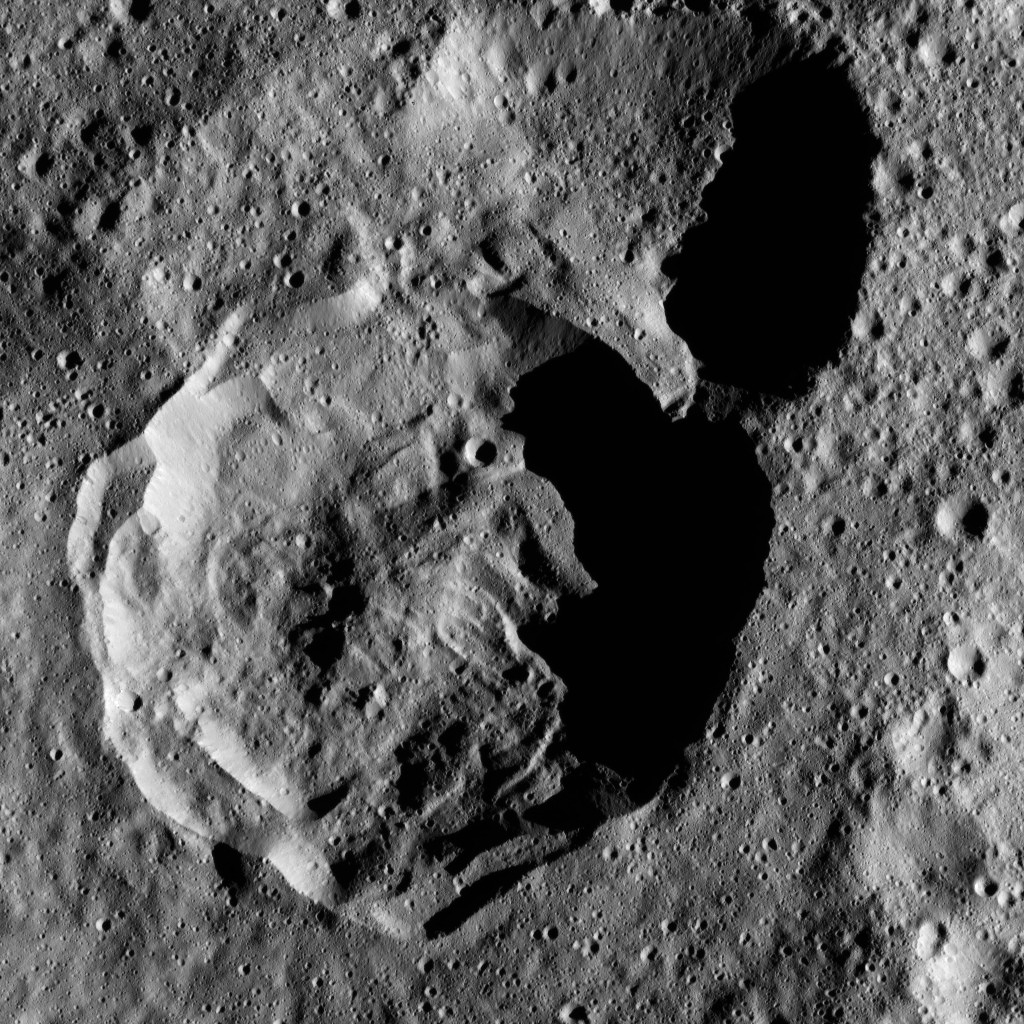

Dawn LAMO Image 122

Two overlapping, unnamed craters with long shadows are seen high in the northern hemisphere of Ceres. The scene is centered at approximately 68 degrees north latitude, 352 degrees east longitude.

NASA’s Dawn spacecraft took this image on April 21, 2016, from its low-altitude mapping orbit, at a distance of about 240 miles (385 kilometers) above the surface. The image resolution is 120 feet (35 meters) per pixel.

Dawn’s mission is managed by JPL for NASA’s Science Mission Directorate in Washington. Dawn is a project of the directorate’s Discovery Program, managed by NASA’s Marshall Space Flight Center in Huntsville, Alabama. UCLA is responsible for overall Dawn mission science. Orbital ATK, Inc., in Dulles, Virginia, designed and built the spacecraft. The German Aerospace Center, the Max Planck Institute for Solar System Research, the Italian Space Agency and the Italian National Astrophysical Institute are international partners on the mission team.

Credit: NASA/JPL-Caltech/UCLA/MPS/DLR/IDA